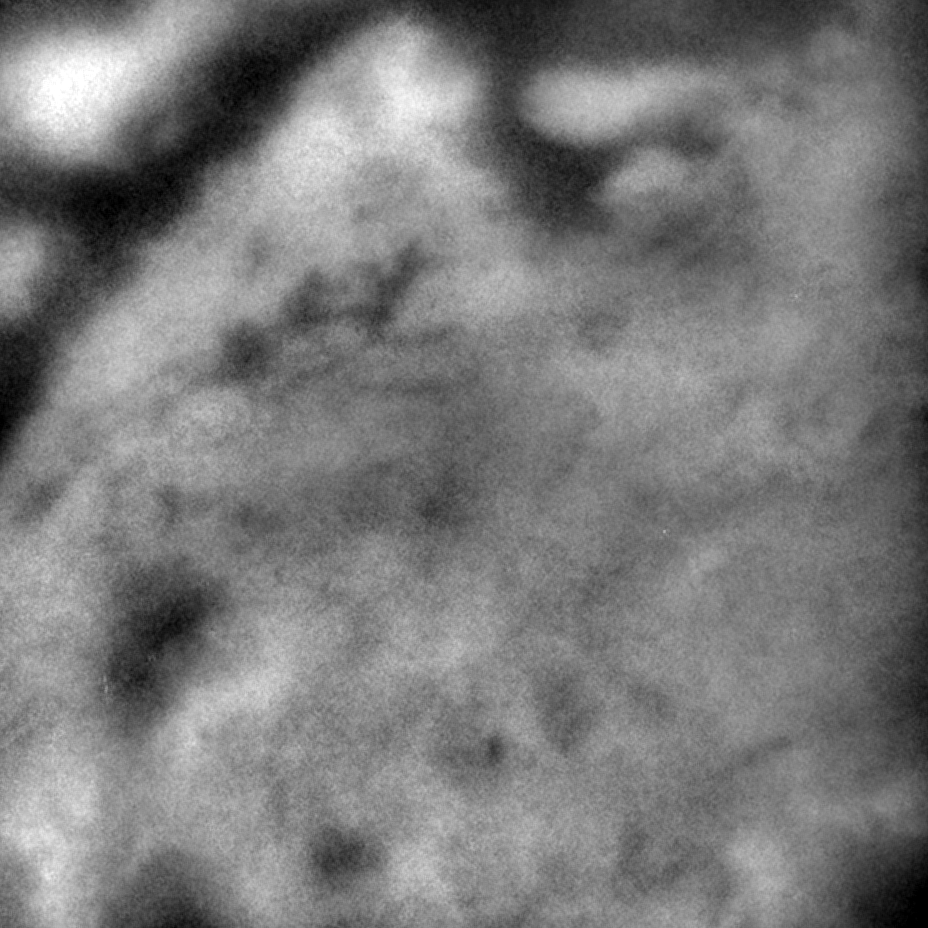

Closing in on Titan

Titan’s veil begins to lift as Cassini’s cameras peer through the hazy moon.

This image acquired at a range of 344,000 kilometers (213,700 miles) shows details at Titan’s surface never seen before. The image shows only surface brightness no topographic shading. The finest features are less than 10 kilometers (6 miles) across. In other areas the surface boundaries are less distinct perhaps due to different geologic process or atmospheric effects. There are some linear features that could be impact craters but the fact that many features are linear suggests that other geologic processes are shaping the surface.

The Cassini-Huygens mission is a cooperative project of NASA, the European Space Agency and the Italian Space Agency. The Jet Propulsion Laboratory, a division of the California Institute of Technology in Pasadena, manages the Cassini-Huygens mission for NASA’s Office of Space Science, Washington, D.C. The Cassini orbiter and its two onboard cameras, were designed, developed and assembled at JPL. The imaging team is based at the Space Science Institute, Boulder, Colo.

Credit: NASA/JPL/Space Science Institute